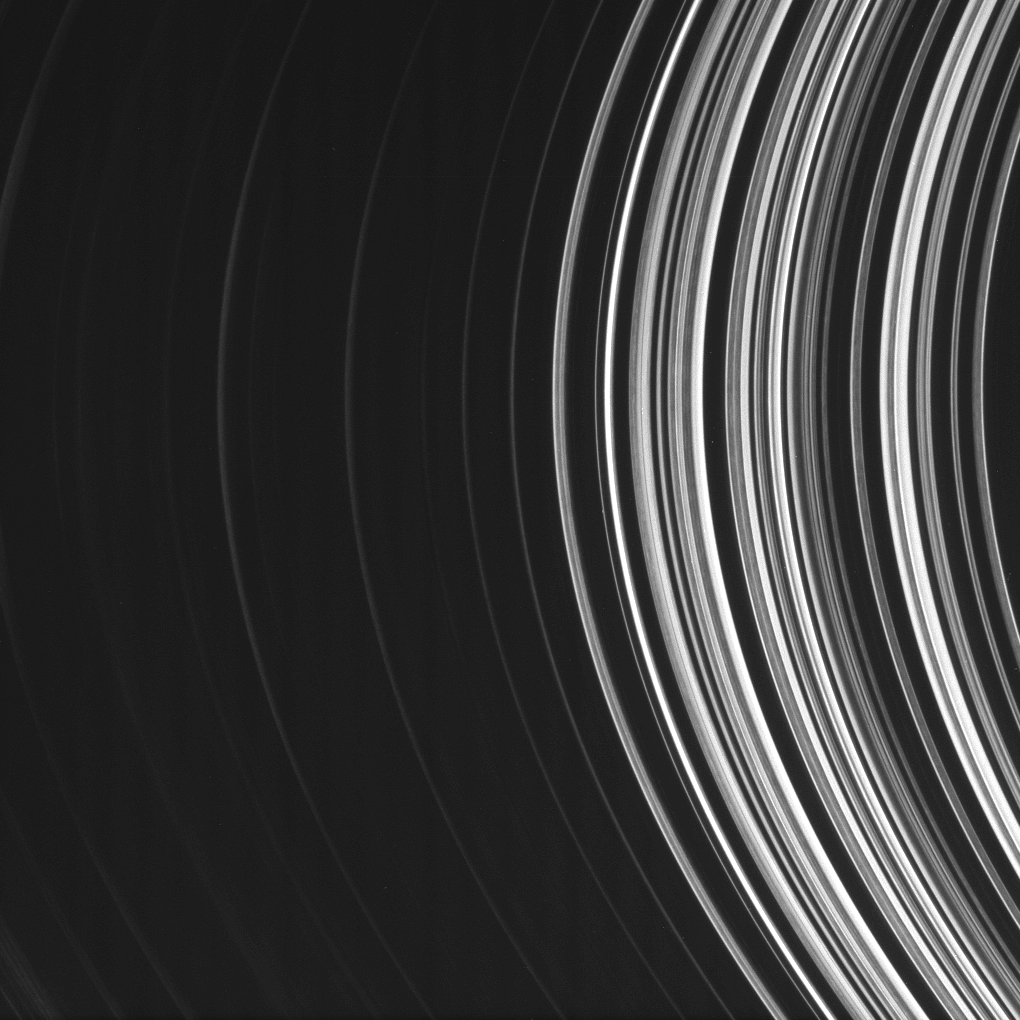

B Ring in the Negative

The B ring, shown here, is filled with radial structure. This image of the inner B ring was taken from the unlit side of the rings so the denser parts of the ring transmit less light and consequently appear darker here.

The image was taken in visible light with the Cassini spacecraft narrow-angle camera on Oct. 21, 2008 at a distance of approximately 1.198 million kilometers (745,000 miles) from Saturn and at a Sun-Saturn-spacecraft, or phase, angle of 26 degrees. Image scale is 7 kilometers (4 miles) per pixel.

The Cassini-Huygens mission is a cooperative project of NASA, the European Space Agency and the Italian Space Agency. The Jet Propulsion Laboratory, a division of the California Institute of Technology in Pasadena, manages the mission for NASA’s Science Mission Directorate, Washington, D.C. The Cassini orbiter and its two onboard cameras were designed, developed and assembled at JPL. The imaging operations center is based at the Space Science Institute in Boulder, Colo.

Credit: NASA/JPL/Space Science Institute